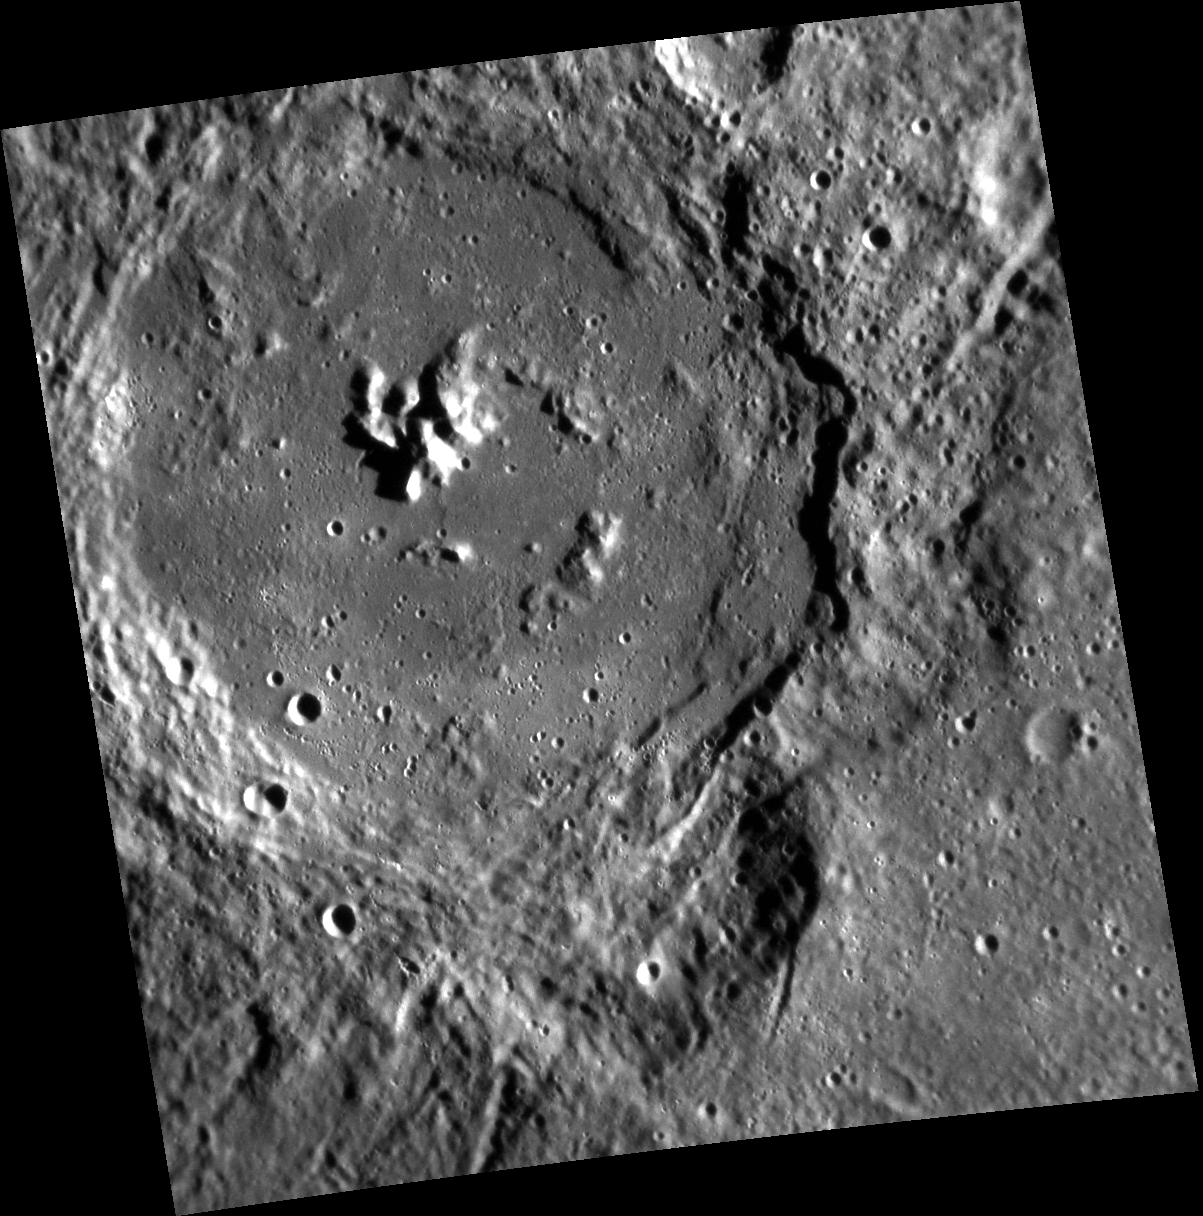

Ring in the New Year to Some Ragtime

We begin the New Year with an introduction to some of the newly named craters on Mercury. Had you been celebrating the New Year at the turn of the 19th century, you might have danced the night away to the music of Joplin crater’s namesake. Scott Joplin (1868-1917) composed some of the best-known ragtime pieces, including iconic works like “The Entertainer.” This high-resolution observation of Joplin crater reveals a partial peak ring as well as a more prominent cluster of larger central peaks.

This image was acquired as part of MDIS’s high-resolution stereo imaging campaign. Images from the stereo imaging campaign are used in combination with the surface morphology base map or the albedo base map to create high-resolution stereo views of Mercury’s surface, with an average resolution of 200 meters/pixel. Viewing the surface under the same Sun illumination conditions but from two or more viewing angles enables information about the small-scale topography of Mercury’s surface to be obtained.

Date acquired: January 16, 2012
Image Mission Elapsed Time (MET): 235169452
Image ID: 1271337
Instrument: Narrow Angle Camera (NAC) of the Mercury Dual Imaging System (MDIS)
Center Latitude: -38.87°
Center Longitude: 26.48° E
Resolution: 176 meters/pixel
Scale: Joplin crater is 138.98 kilometers (86.58 miles) in diameter
Incidence Angle: 75.2°
Emission Angle: 21.6°
Phase Angle: 80.3°

The MESSENGER spacecraft is the first ever to orbit the planet Mercury, and the spacecraft’s seven scientific instruments and radio science investigation are unraveling the history and evolution of the Solar System’s innermost planet. Visit the Why Mercury? section of this website to learn more about the key science questions that the MESSENGER mission is addressing. During the one-year primary mission, MDIS acquired 88,746 images and extensive other data sets. MESSENGER is now in a year-long extended mission, during which plans call for the acquisition of more than 80,000 additional images to support MESSENGER’s science goals.

For information regarding the use of images, see the MESSENGER image use policy.

Credit: NASA/Johns Hopkins University Applied Physics Laboratory/Carnegie Institution of Washington